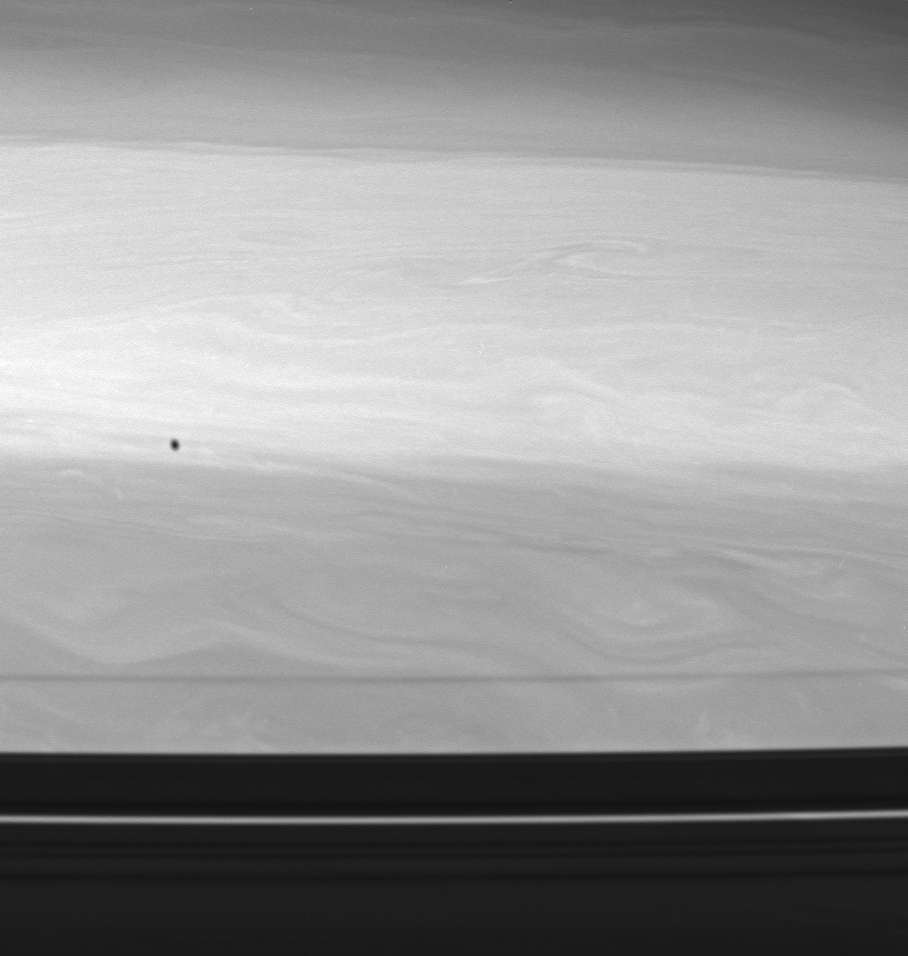

Shade from Epimetheus

The shadow of Epimetheus, one of Saturn’s co-orbital moons, races across the planet’s restless cloud tops. Epimetheus (116 kilometers, or 72 miles across) cruises along beyond the orbits of the narrow F ring and its shepherd moons.

Farther south on Saturn, the swirls and eddies are obscured by the shadow of the outer A ring and its two prominent, moon-containing gaps, Encke (bottom) and Keeler (dim, at the A ring edge).

The image was taken with the Cassini spacecraft wide-angle camera using a spectral filter sensitive to wavelengths of infrared light centered at 728 nanometers. The view was obtained on June 30, 2006 at a distance of approximately 335,000 kilometers (208,000 miles) from Saturn. Image scale is 16 kilometers (10 miles) per pixel.

The Cassini-Huygens mission is a cooperative project of NASA, the European Space Agency and the Italian Space Agency. The Jet Propulsion Laboratory, a division of the California Institute of Technology in Pasadena, manages the mission for NASA’s Science Mission Directorate, Washington, D.C. The Cassini orbiter and its two onboard cameras were designed, developed and assembled at JPL. The imaging operations center is based at the Space Science Institute in Boulder, Colo.

Credit: NASA/JPL/Space Science Institute